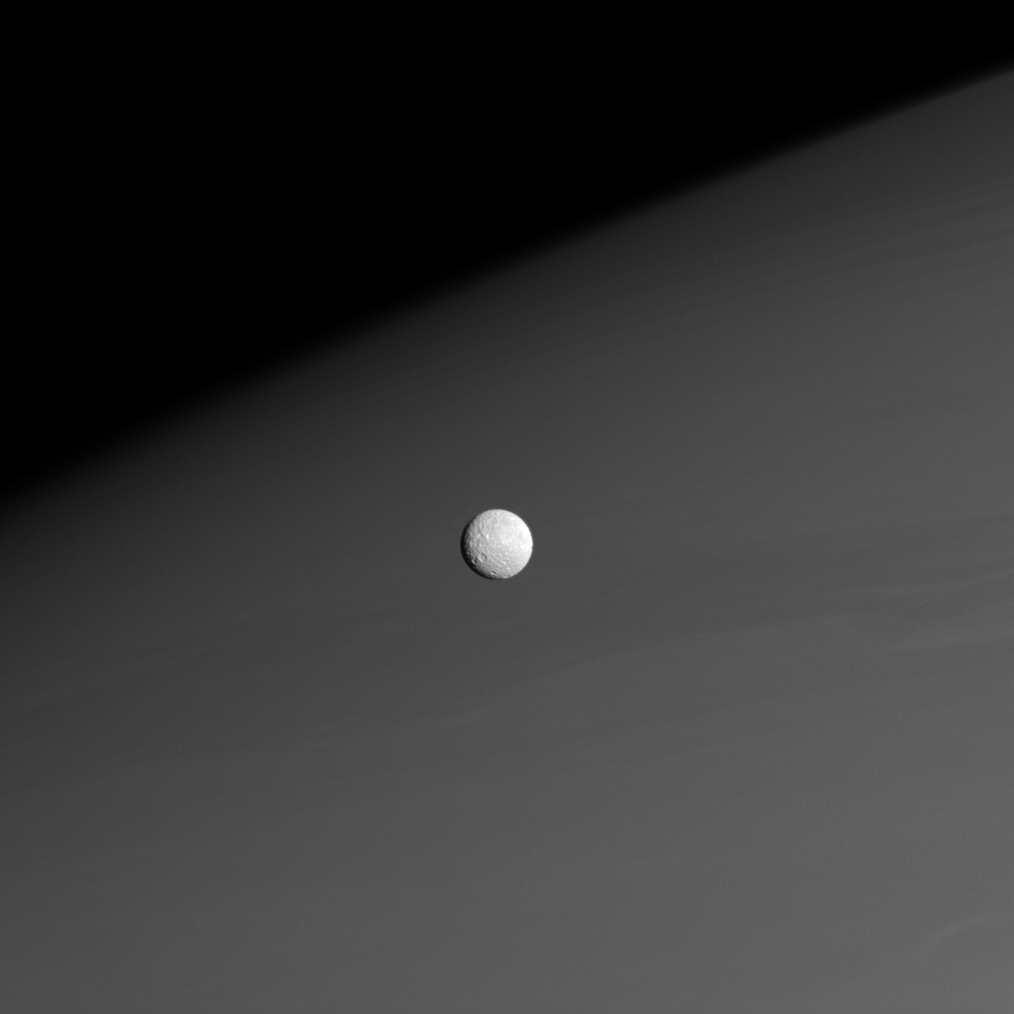

Mimas Before Saturn

Against a background of muted atmospheric bands in Saturn’s northern hemisphere, Mimas forges onward in its orbit around the Ringed Planet.

Aside from the large crater Herschel (139 kilometers, or 87 miles across), all features on Mimas are named after people and places in Arthurian legend or the legends of the Titans. In fact, the largest crater near the terminator in this view is named Arthur (64 kilometers, or 40 miles across).

The image was taken in visible light with the Cassini spacecraft narrow-angle camera on Nov. 26, 2008 at a distance of approximately 915,000 kilometers (569,000 miles) from Mimas and at a Sun-Mimas-spacecraft, or phase, angle of 28 degrees. Image scale is 5 kilometers (3 miles) per pixel.

The Cassini-Huygens mission is a cooperative project of NASA, the European Space Agency and the Italian Space Agency. The Jet Propulsion Laboratory, a division of the California Institute of Technology in Pasadena, manages the mission for NASA’s Science Mission Directorate, Washington, D.C. The Cassini orbiter and its two onboard cameras were designed, developed and assembled at JPL. The imaging operations center is based at the Space Science Institute in Boulder, Colo.

Credit: NASA/JPL/Space Science Institute